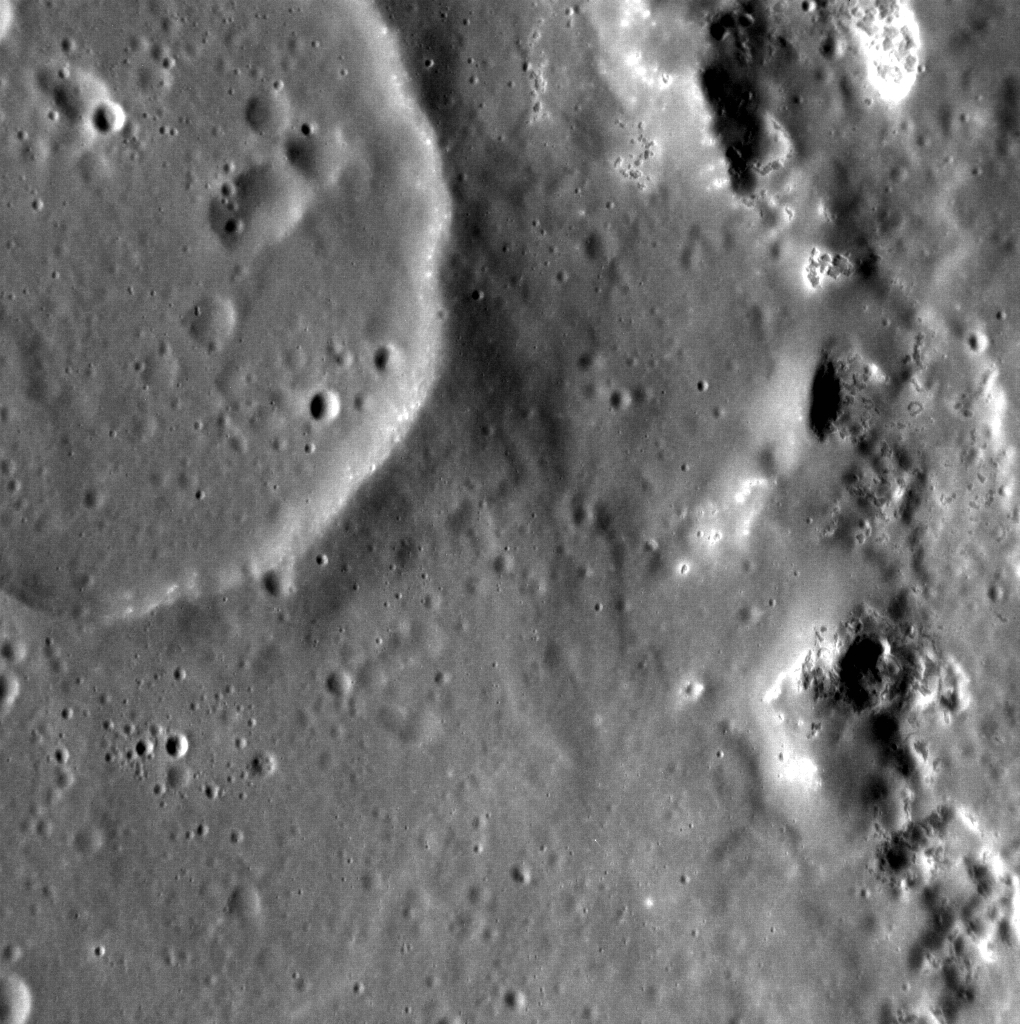

Filling the Void

Inside the large peak-ring basin Praxiteles sits this small, unnamed crater that has been partially flooded with volcanic material. The flooded 25-km-diameter crater postdates the formation of the nearly 200-km basin but predates the flow that filled it. Such stratigraphic relationships help planetary geologists decipher the history of planetary surfaces. For example, the presence of this unnamed impact crater suggests a substantial amount of time passed between the formation of Praxiteles, and the flooding event, ruling out impact melt as the flooding material. Also seen in this image on the right side are the enigmatic hollows, which here eroded part of Praxiteles’ peak ring. North is to the top right.

This image was acquired as a targeted set of stereo images. Targeted stereo observations are acquired at resolutions much higher than that of the 200-meter/pixel stereo base map. These targets acquired with the NAC enable the detailed topography of Mercury’s surface to be determined for a local area of interest.

Date acquired: April 10, 2013
Image Mission Elapsed Time (MET): 7936139
Image ID: 3857970
Instrument: Narrow Angle Camera (NAC) of the Mercury Dual Imaging System (MDIS)
Center Latitude: 27.39°
Center Longitude: 300.6° E
Resolution: 33 meters/pixel
Scale: This image is 36 km (21 mi.) across.
Incidence Angle: 62.9°
Emission Angle: 22.0°
Phase Angle: 84.1°

The MESSENGER spacecraft is the first ever to orbit the planet Mercury, and the spacecraft’s seven scientific instruments and radio science investigation are unraveling the history and evolution of the Solar System’s innermost planet. MESSENGER acquired over 150,000 images and extensive other data sets. MESSENGER is capable of continuing orbital operations until early 2015.

For information regarding the use of images, see the MESSENGER image use policy.

Credit: NASA/Johns Hopkins University Applied Physics Laboratory/Carnegie Institution of Washington